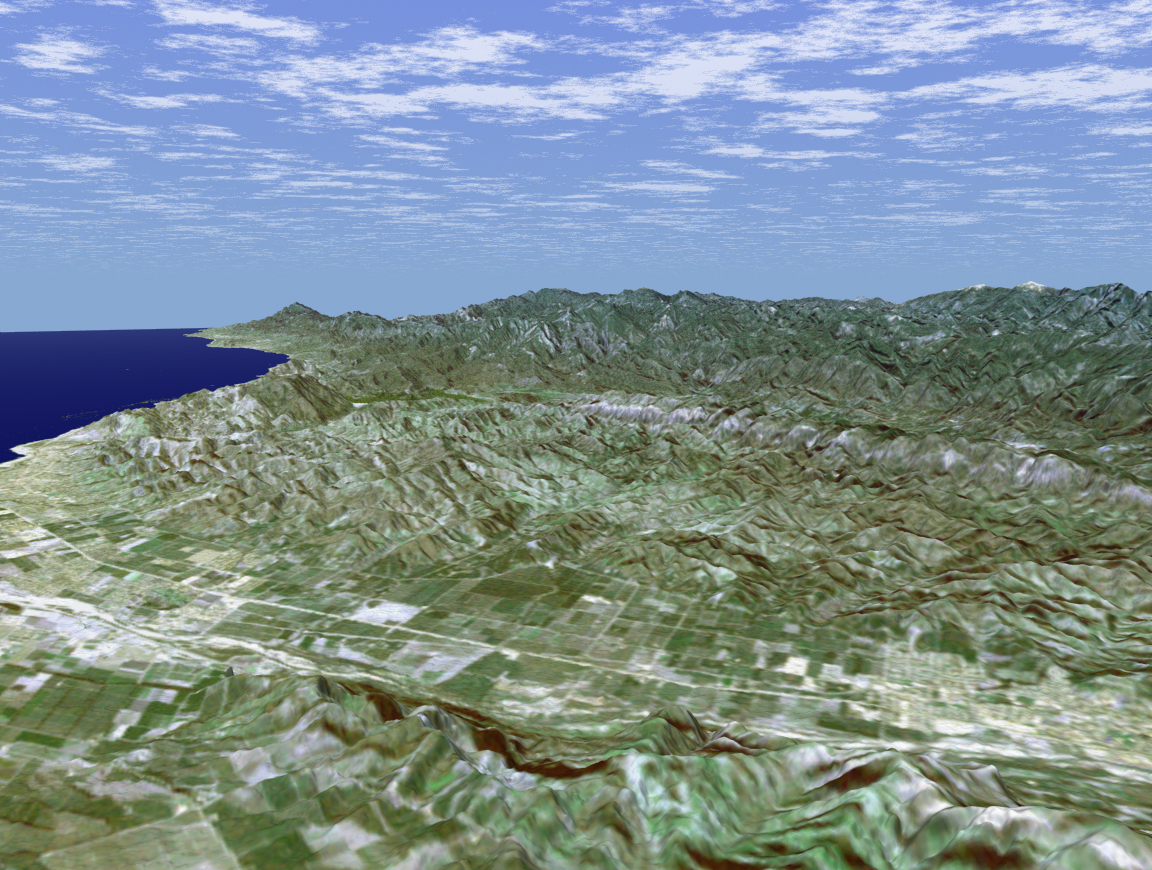

SRTM Perspective View with Landsat Overlay: Santa Paula, and Santa Clara River Valley, California

Rectangular fields of the agriculturally rich Santa Clara River Valley are visible in this perspective view generated using data from the Shuttle Radar Topography Mission and an enhanced Landsat image. The Santa Clara River, which lends its name to this valley, flows from headwaters near Acton, California, 160 km (100 miles) to the Pacific Ocean, and is one of only two natural river systems remaining in southern California. In the foreground of this image, the largely dry riverbed can be seen as a bright feature as it winds its way along the base of South Mountain. The bright region at the right end of this portion of the valley is the city of Santa Paula, California. Founded in 1902, this small, picturesque town at the geographic center of Ventura County is referred to as the “Citrus Capital of the World.” The city is surrounded by orange, lemon, and avocado groves and is a major distribution point for citrus fruits in the United States. The bright, linear feature in the center of the valley is State Highway 126, the valley’s “main drag.” For visualization purposes, topographic heights displayed in this image are exaggerated two times. Colors, from Landsat data, approximate natural color.

The elevation data used in this image was acquired by SRTM aboard the Space Shuttle Endeavour, launched on February 11, 2000. SRTM used the same radar instrument that comprised the Spaceborne Imaging Radar-C/X-Band Synthetic Aperture Radar (SIR-C/X-SAR) that flew twice on Endeavour in 1994. SRTM was designed to collect three-dimensional measurements of Earth’s land surface. To collect the 3-D SRTM data, engineers added a mast 60 meters (about 200 feet) long, installed additional C-band and X-band antennas, and improved tracking and navigation devices. The mission is a cooperative project between the NASA, the National Imagery and Mapping Agency (NIMA) of the U.S. Department of Defense, and the German and Italian space agencies. It is managed by NASA’s Jet Propulsion Laboratory, Pasadena, Calif, for NASA’s Earth Science Enterprise,Washington, D.C. JPL is a division of the California Institute of Technology in Pasadena.

Location: 34.42 deg. North lat., 119.17 deg. West lon.
View: Toward the North
Scale: Scale Varies in this Perspective
Date Acquired: February 16, 2000 SRTM, December 14, 1984 Landsat

Credit: NASA/JPL/NIMA/USGS